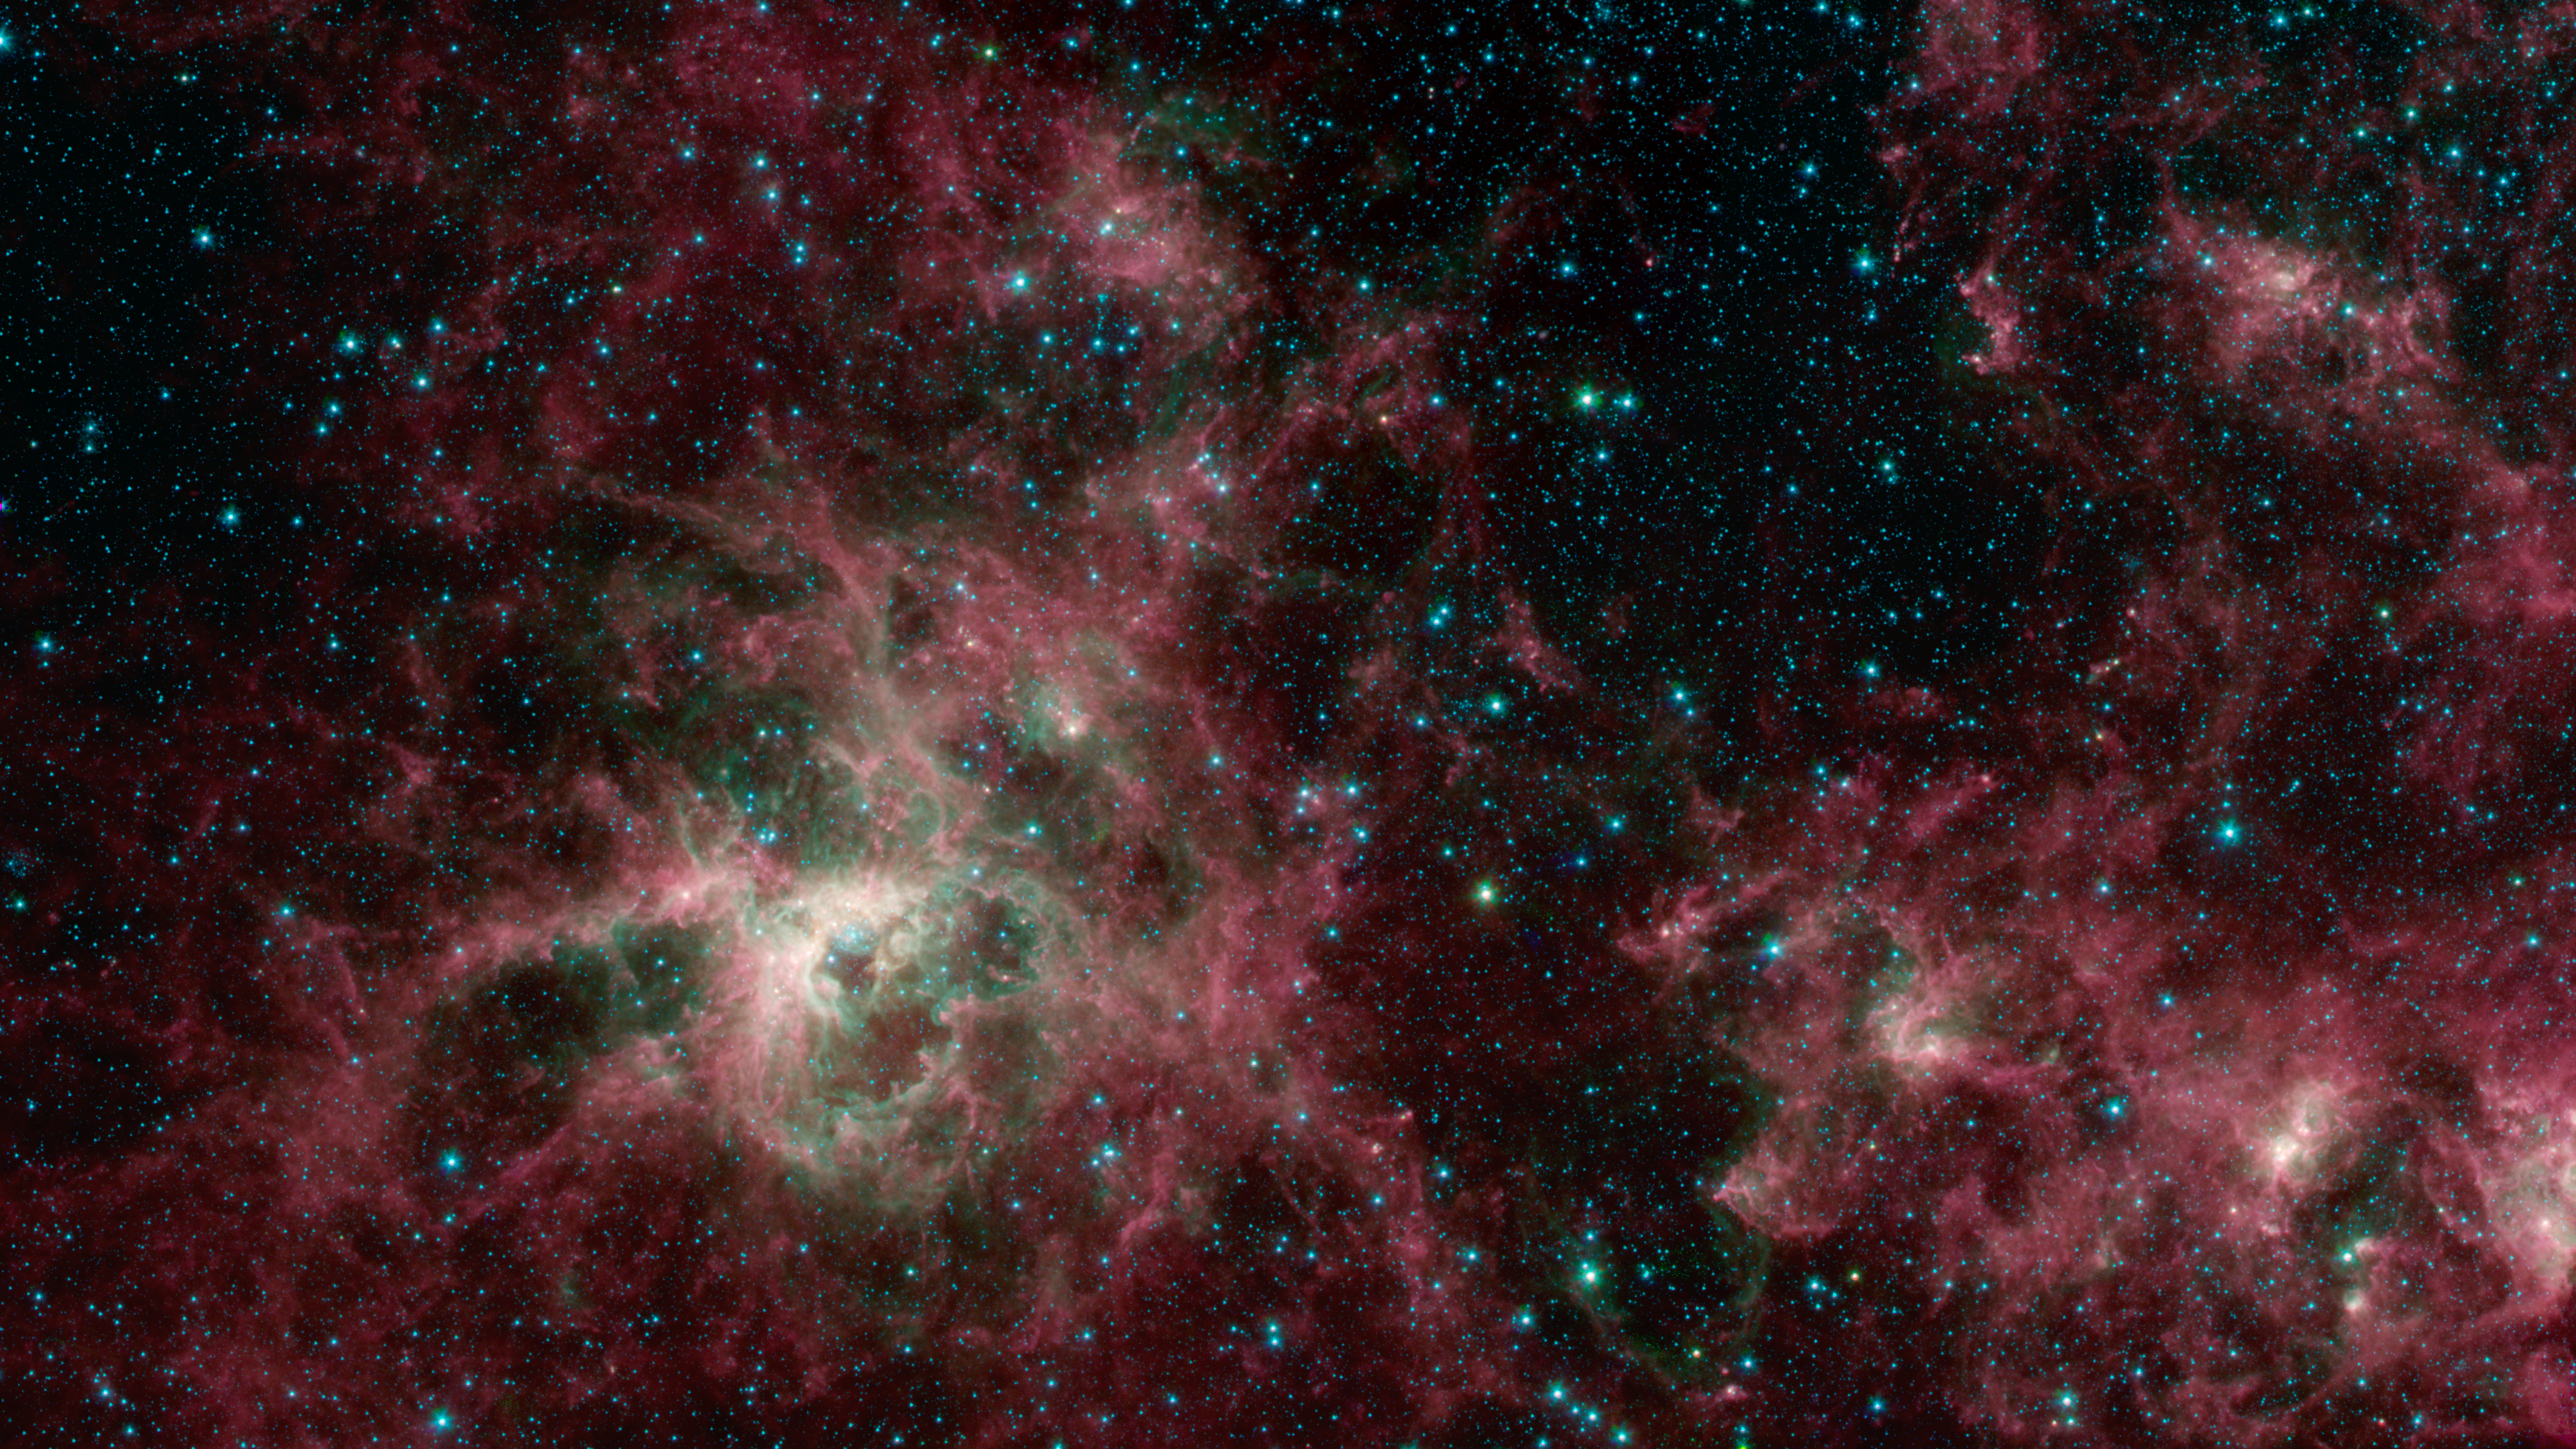

Tarantula Nebula Spitzer 3-Color Image

This image from NASA's Spitzer Space Telescope shows the Tarantula Nebula in three wavelengths of infrared light, each represented by a different color. The magenta-colored regions are dust composed of molecules called polycyclic aromatic hydrocarbons (PAHs), which are also found in ash from coal, wood and oil fires on Earth. PAHs emit in multiple wavelengths. The PAHs emit in multiple wavelengths, so the magenta color is a combination of red (corresponding to an infrared wavelength of 8 micrometers) and blue (3.6 micrometers). The green color in this image shows the presence of particularly hot gas emitting infrared light at a wavelength of 4.5 micrometers. The stars in the image are mostly a combination of green and blue. White hues indicate regions that radiate in all three wavelengths.

NASA's Jet Propulsion Laboratory, Pasadena, Calif., manages the Spitzer Space Telescope mission for NASA's Science Mission Directorate, Washington. Science operations are conducted at the Spitzer Science Center at the California Institute of Technology, also in Pasadena. Caltech manages JPL for NASA.

Credit: NASA/JPL-Caltech